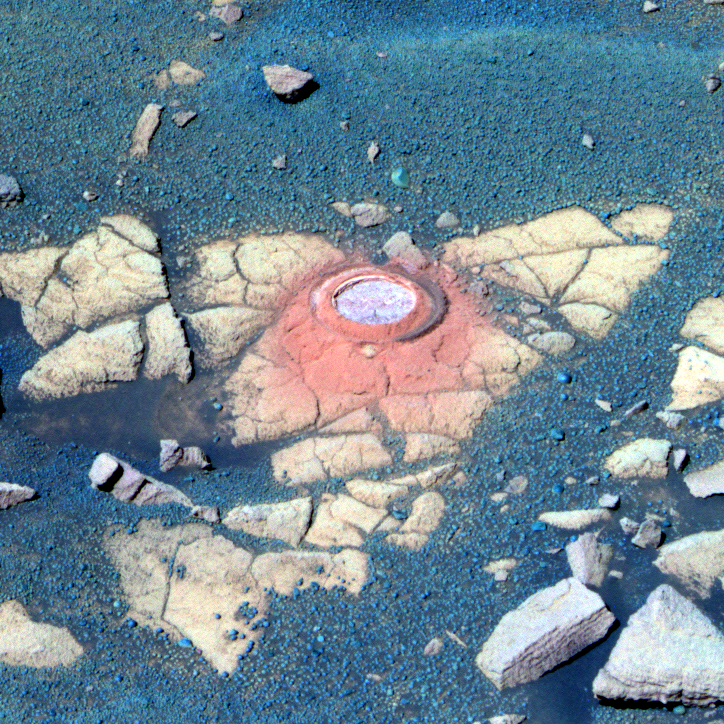

Opportunity Takes a Last Look at Rock Exposure Before Heading to ‘Victoria Crater’ (False Color)

NASA’s Mars Exploration Rover Opportunity recently stopped to analyze an exposure of rock near “Beagle Crater,” on a target nicknamed “Baltra.” Nearly 100 sols, or Martian days, had passed since Opportunity had last analyzed one of the now-familiar rock exposures seen on the Plains of Meridiani. The rover ground a 3-millimeter-deep (0.12-inch-deep) hole in the rock using the rock abrasion tool on sol 893 (July 29, 2006) while stationed about 25 meters (82 feet) from the southwest rim of Beagle Crater.

Scientists wanted to analyze the outcrop one more time before driving the rover onto the ring of smooth material surrounding “Victoria Crater.” Opportunity’s analysis showed the rock to be very similar in its elemental composition to other exposures encountered during the rover’s southward trek across Meridiani Planum.

Opportunity acquired the image data shown here shortly after noon on Mars on sol 896 (Aug. 1, 2006) with the panoramic camera (Pancam), after backing up 1 meter (3.3 feet) from Baltra to assure that the target was in sunlight. This is a false-color image, made using the Pancam’s 753-nanometer, 535-nanometer, and 432-nanometer filters. The false color emphasizes differences in rock and soil materials.

Credit: NASA/JPL-Caltech/Cornell